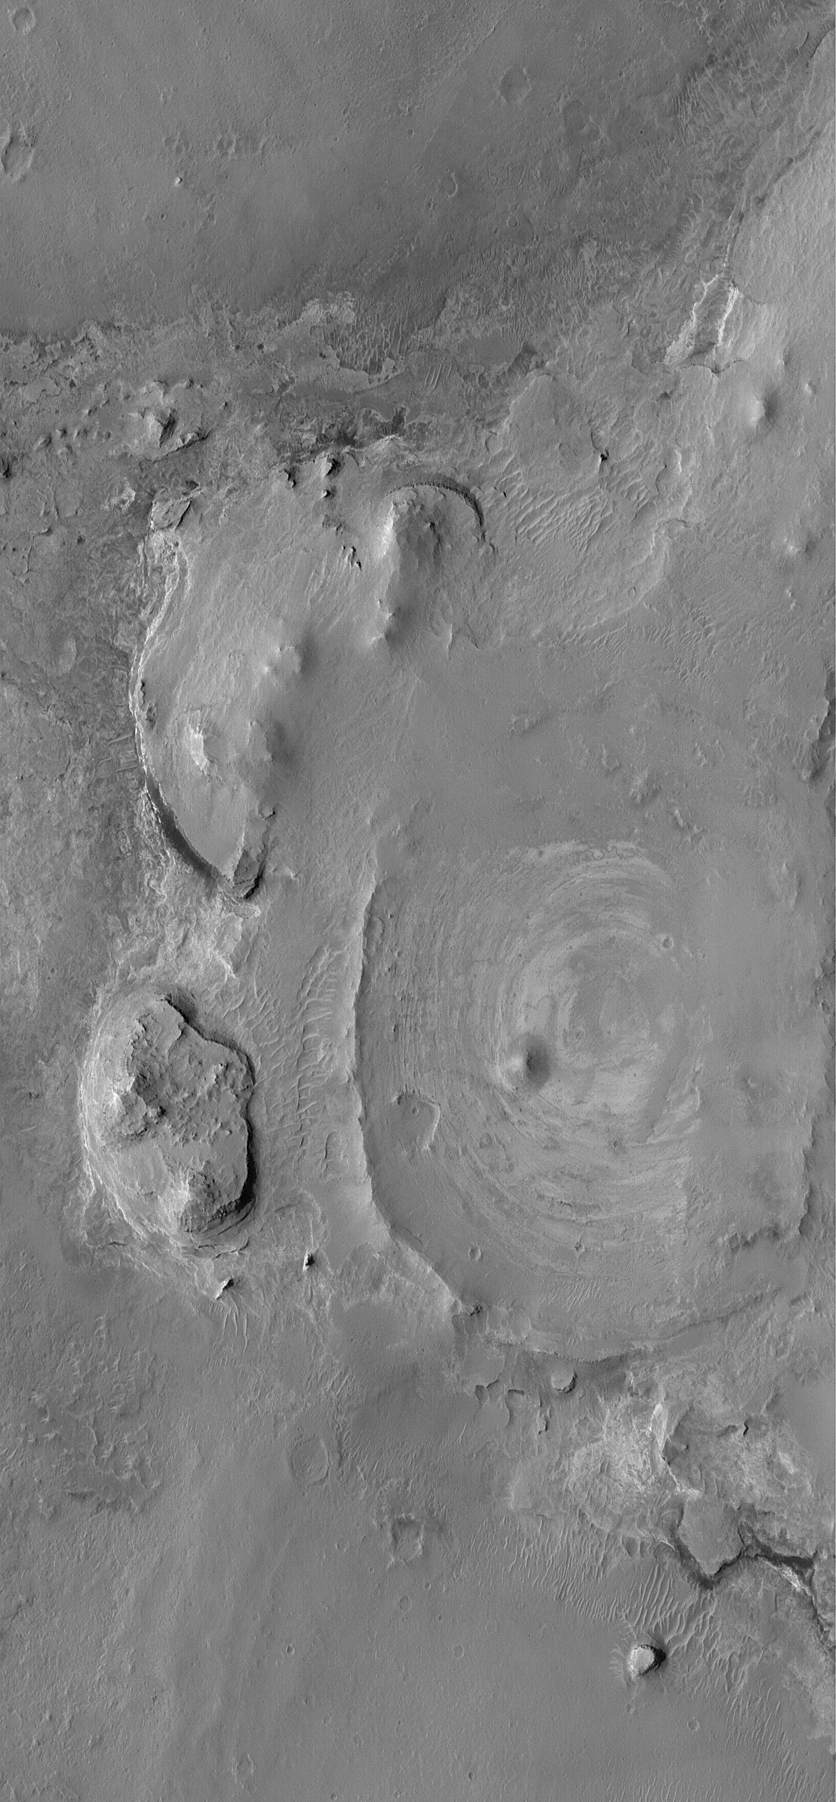

Northern Meridiani Scene

19 November 2004
This Mars Global Surveyor (MGS) Mars Orbiter Camera (MOC) image shows eroded remnants of layered sedimentary rock in northern Sinus Meridiani. The layering is best seen in the circular feature at the center/right, which is an old meteor impact crater that was once filled and buried beneath the sedimentary rocks, then later exhumed and eroded to its present state. All of the sedimentary rocks exposed in this portion of northern Sinus Meridiani are probably older than the rocks in central Sinus Meridiani that have been examined this year by the Mars Exploration Rover, Opportunity. Like the rocks visited by the rover, these, too, may contain detailed clues regarding a wetter Mars in the distant past. These landforms are located near 6.0°N, 2.0°W. The image covers an area approximately 3 km (1.9 mi) wide. Sunlight illuminates the scene from the left/lower left.

Credit: NASA/JPL/Malin Space Science Systems